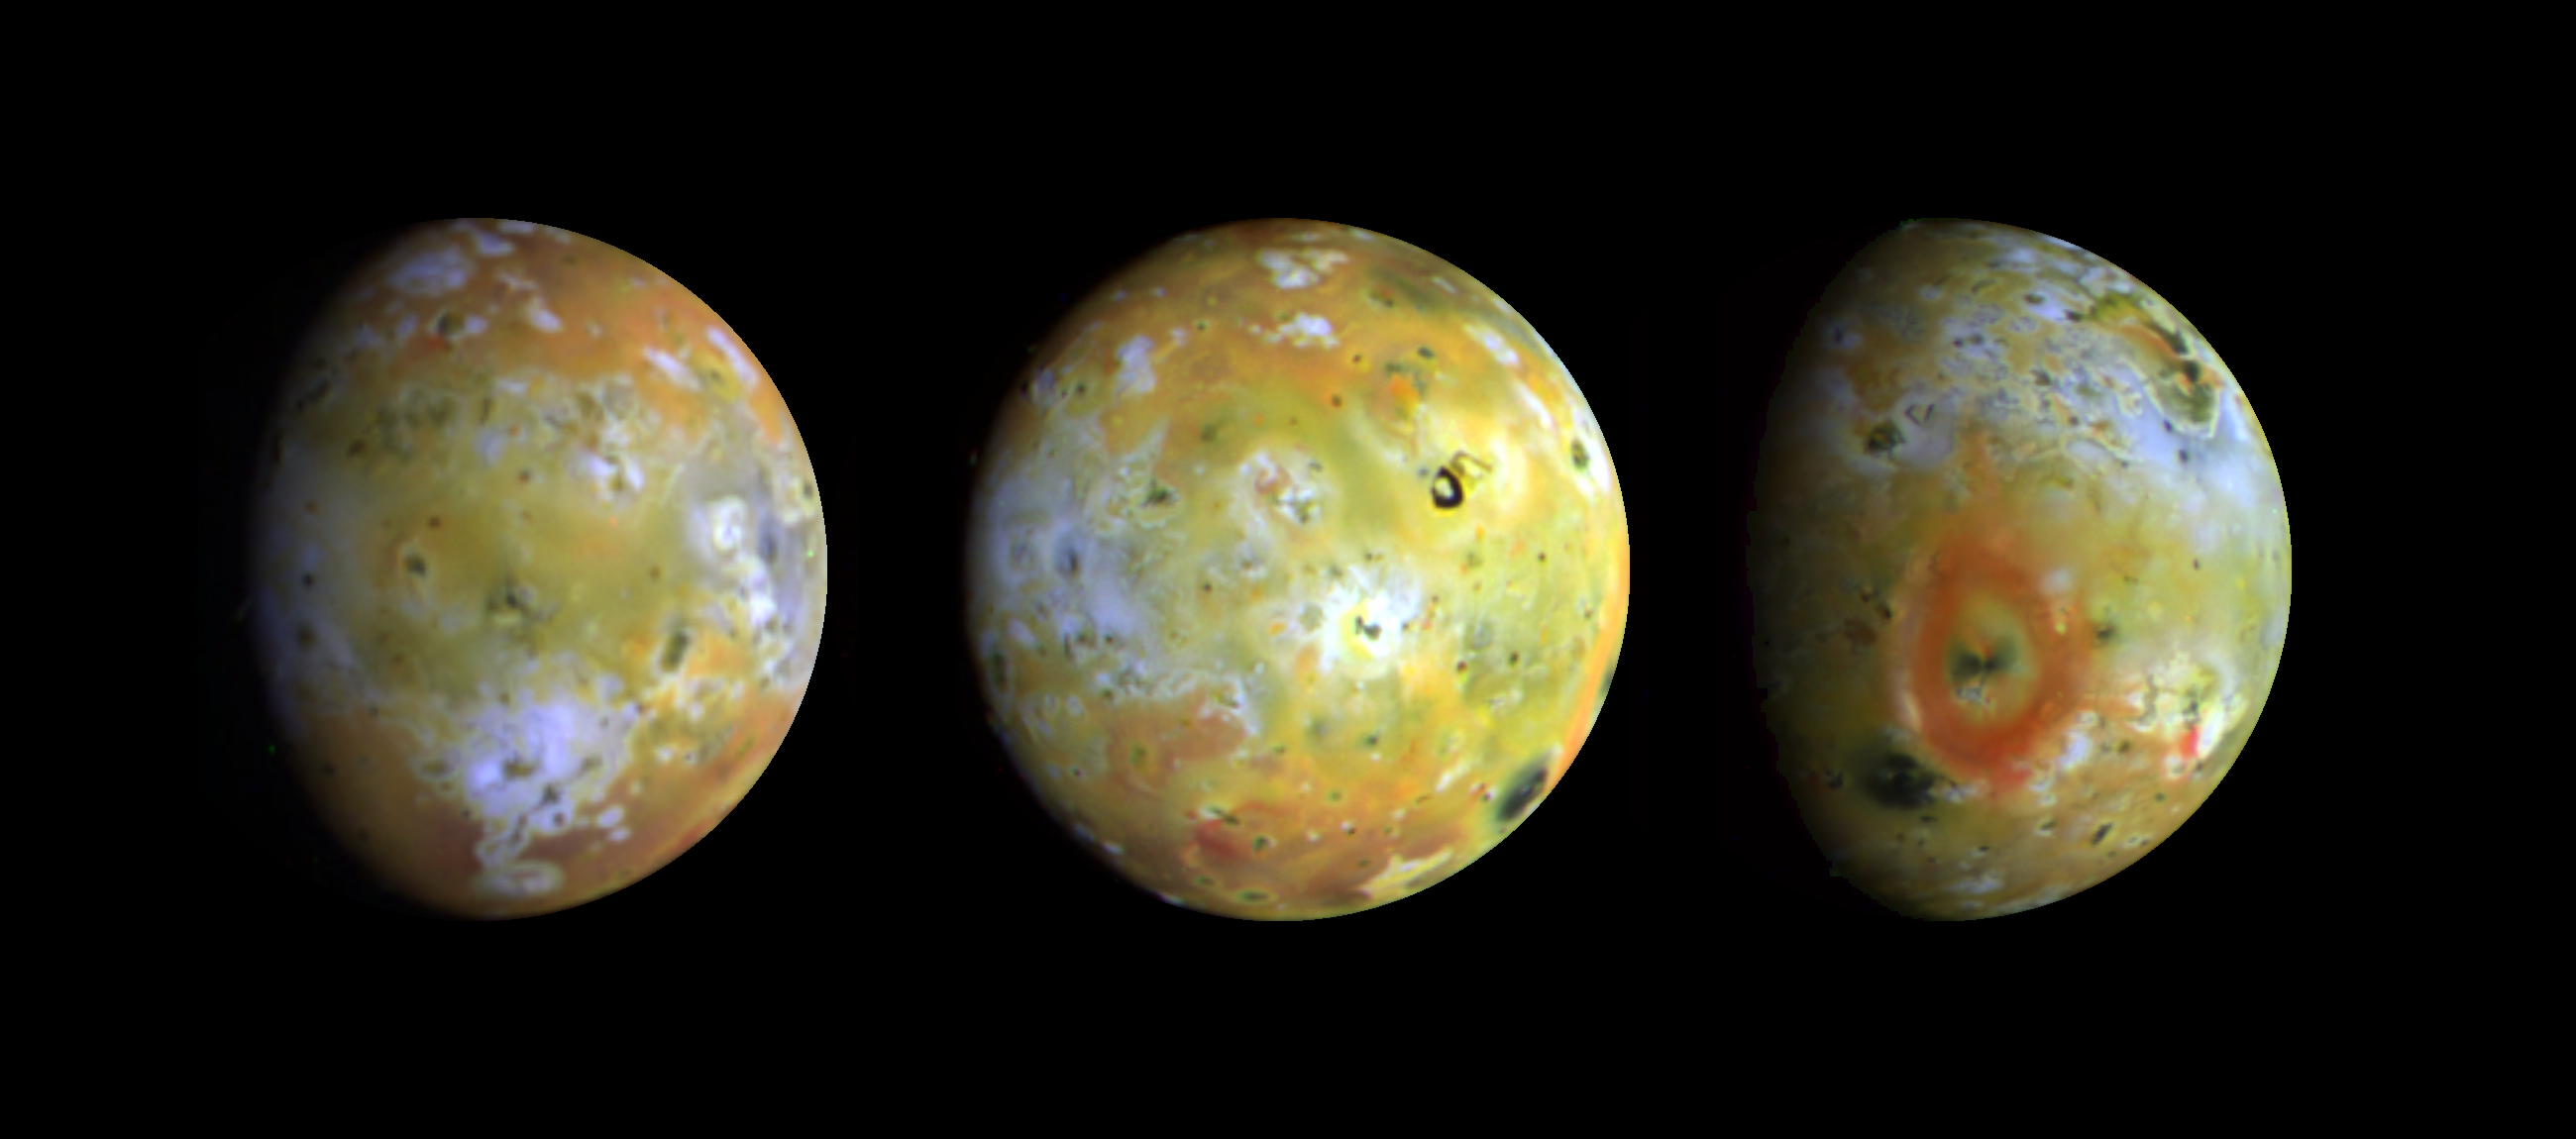

Three Views of Io

Three full-disk color views of Jupiter’s volcanic moon Io as seen by NASA’s Galileo spacecraft camera are shown in enhanced color (near-infrared-, green-, and violet-filtered images) to highlight details of the surface. Comparisons of these images to those taken by the Voyager spacecraft 17 years ago has revealed many changes have occurred on Io. Since that time, about a dozen areas at least as large as the state of Connecticut have been resurfaced. These three views, taken by Galileo in late June 1996, show about 75 percent of Io’s surface. The images reveal that some areas on Io are truly red, whereas much of the surface is yellow or light greenish. The major red areas shown here appear to be closely associated with very recent fragmental volcanic deposits (pyroclastics) erupted in the form of volcanic plumes. The most prominent red oval surrounds the volcano Pele (far right), as previously discovered by Hubble Space Telescope images. An intense red spot lies near the active plume Marduk east of Pele. Other reddish areas are associated with known hot spots or regions that have changed substantially since the Voyager spacecraft flybys of 1979. The reddish deposits may be the products of high-temperature explosive volcanism. There are some curious differences in the overlap region between the images at left and center. There are several especially bright areas in the image at left that appear much darker in the image at center. These may represent transient eruptions or surface materials with unusual light-scattering properties. Several volcanic plumes active during the Voyager flybys in 1979 occurred near the bright limbs or terminator regions of these images, where airborne materials should be detectable. Loki and Amirani appear to be inactive, Volund is active, and Pele may be active but is extremely faint. The plume Marduk also seems to be active, and dark jets of erupting materials can be seen against the disk. Several previously unknown mountains can be seen near the terminators. The Galileo mission is managed by NASA’s Jet Propulsion Laboratory.

Credit: NASA/JPL/USGS